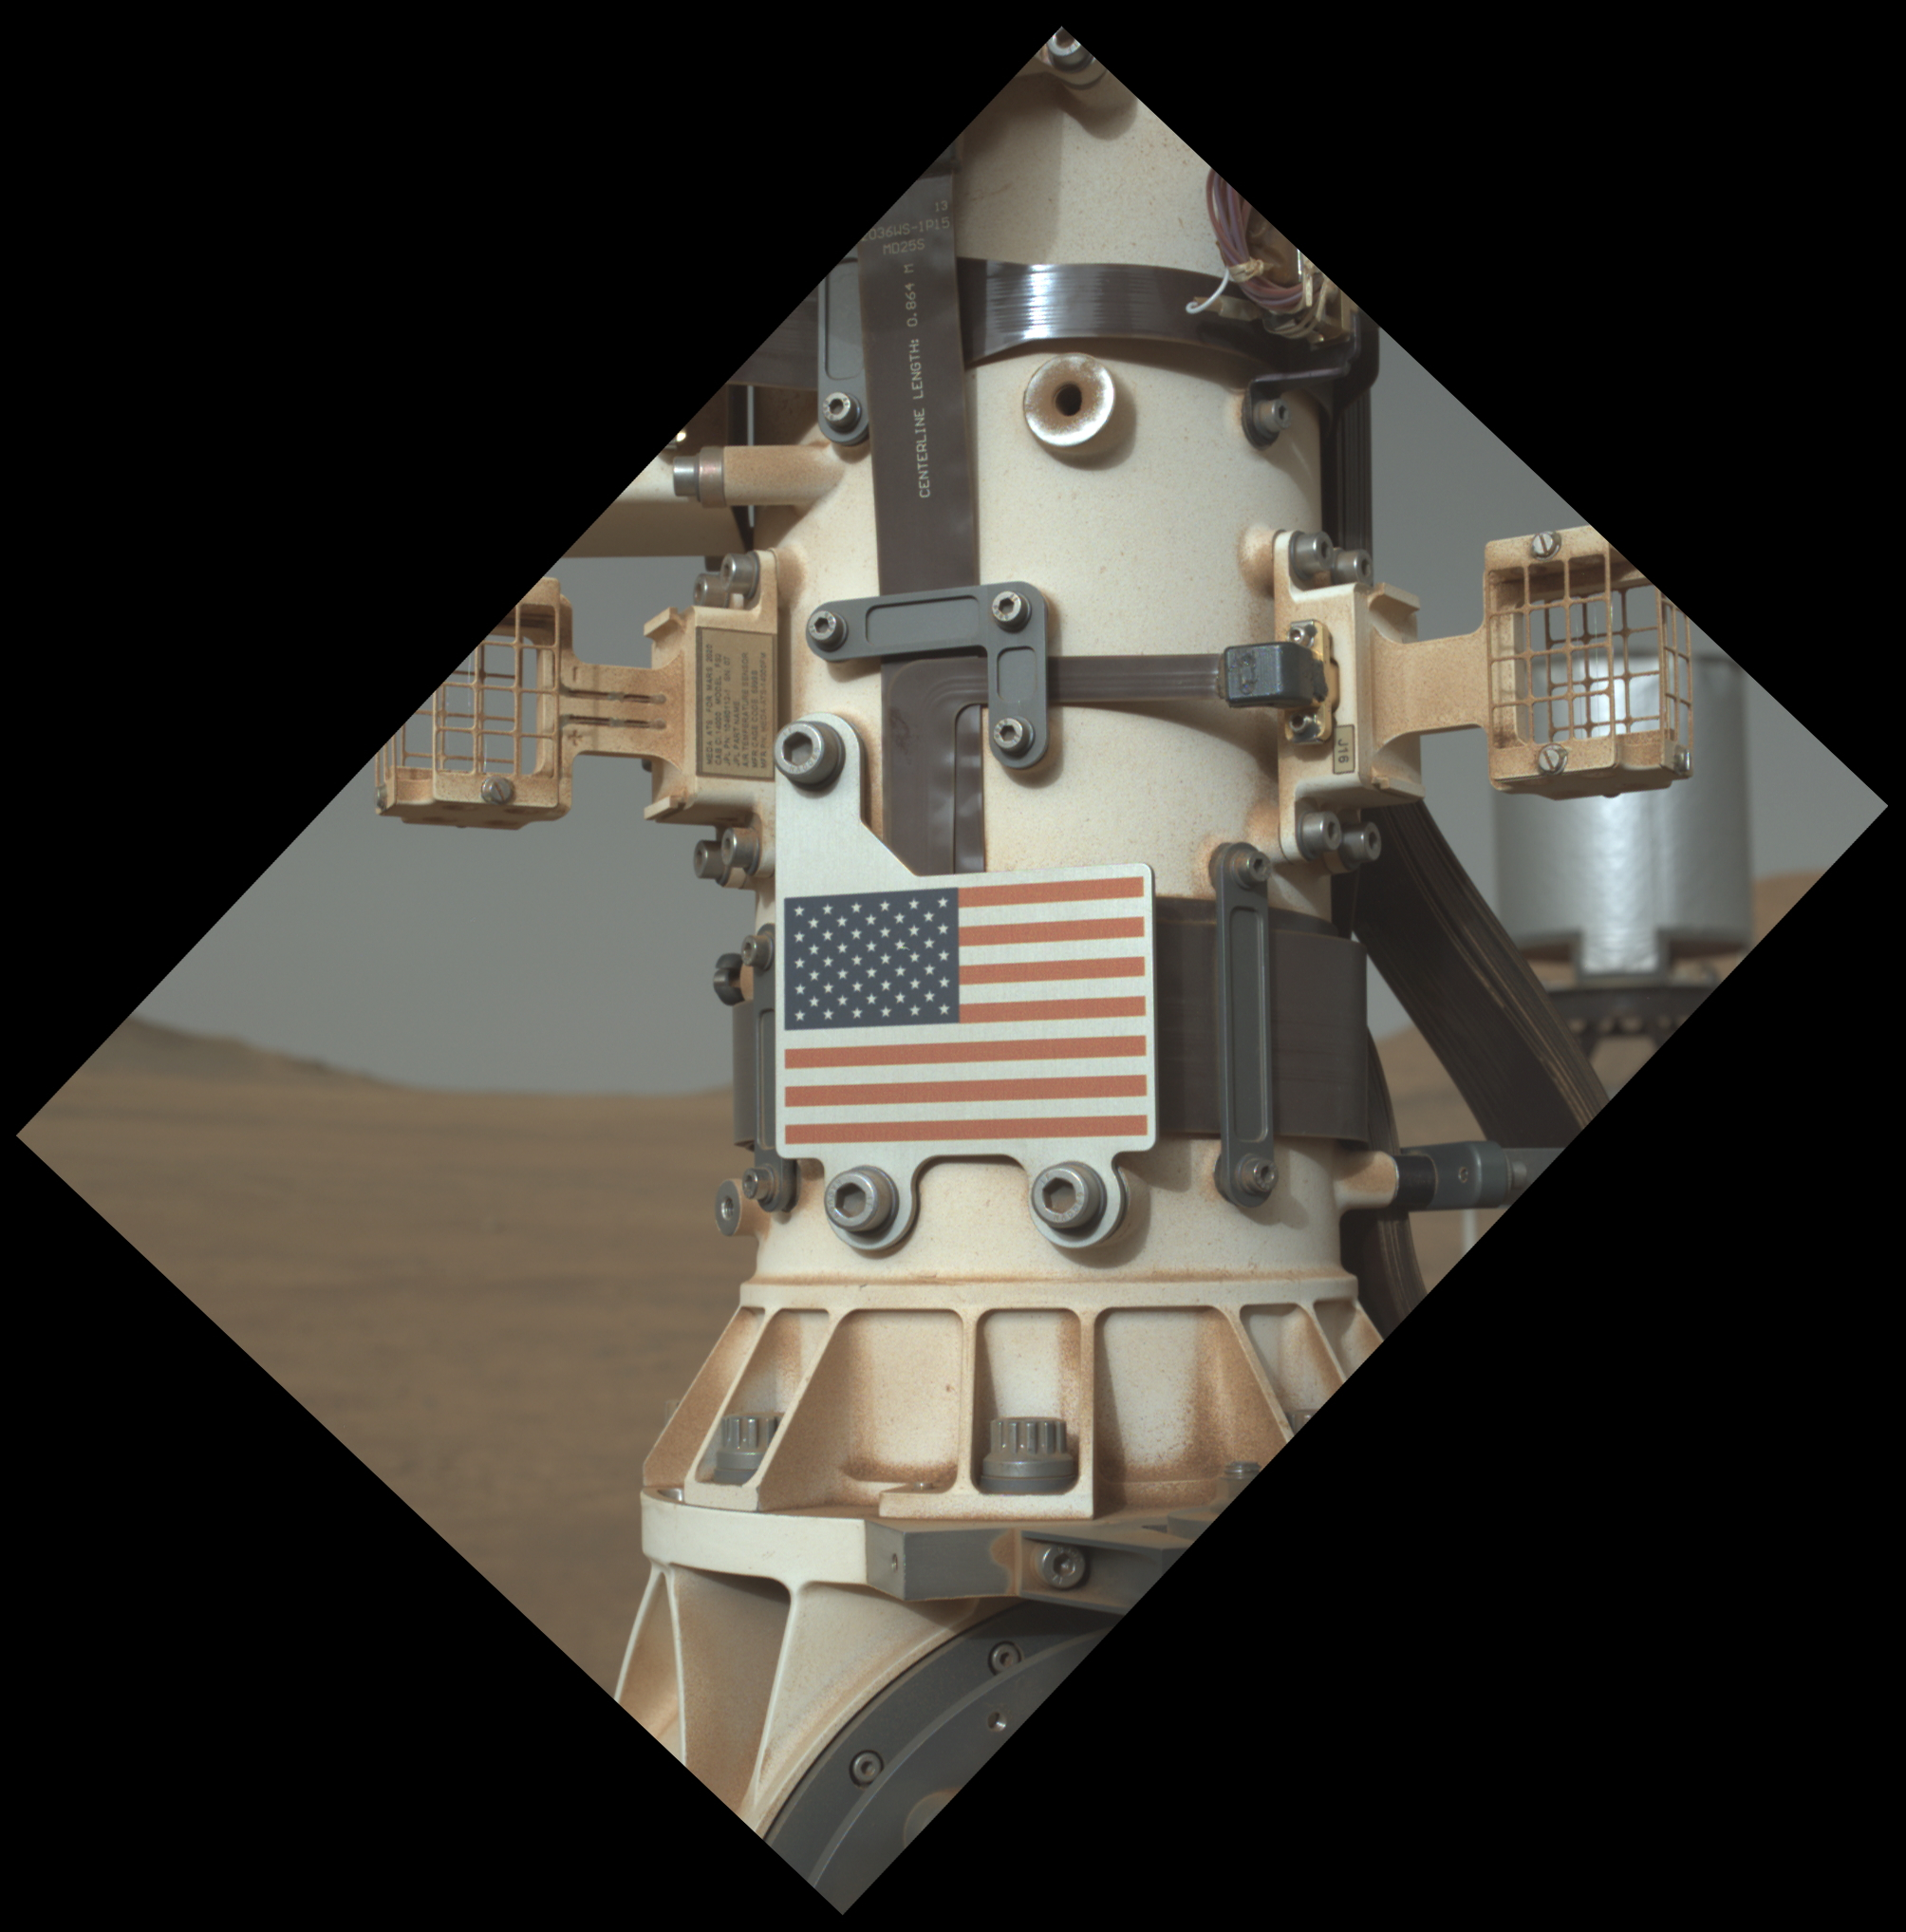

Old Glory on the Red Planet

This close-up view of the United States flag plate on NASA’s Perseverance was acquired on June 28, 2025 (the 1,548th day, or sol, of its mission to Mars), by the WATSON (Wide Angle Topographic Sensor for Operations and eNgineering) imager on the turret at the end of the rover’s Mars robotic arm.

This flag artwork is located on an aluminum plate mounted on the base of Perseverance’s remote sensing mast.

WATSON, part of an instrument called SHERLOC (Scanning Habitable Environments with Raman & Luminescence for Organics & Chemicals), was built by Malin Space Science Systems (MSSS) in San Diego and is operated jointly by MSSS and NASA’s Jet Propulsion Laboratory in Southern California.

JPL, which is managed for the agency by Caltech, built and manages operations of the Perseverance rover.

Credit: NASA/JPL-Caltech/MSSS